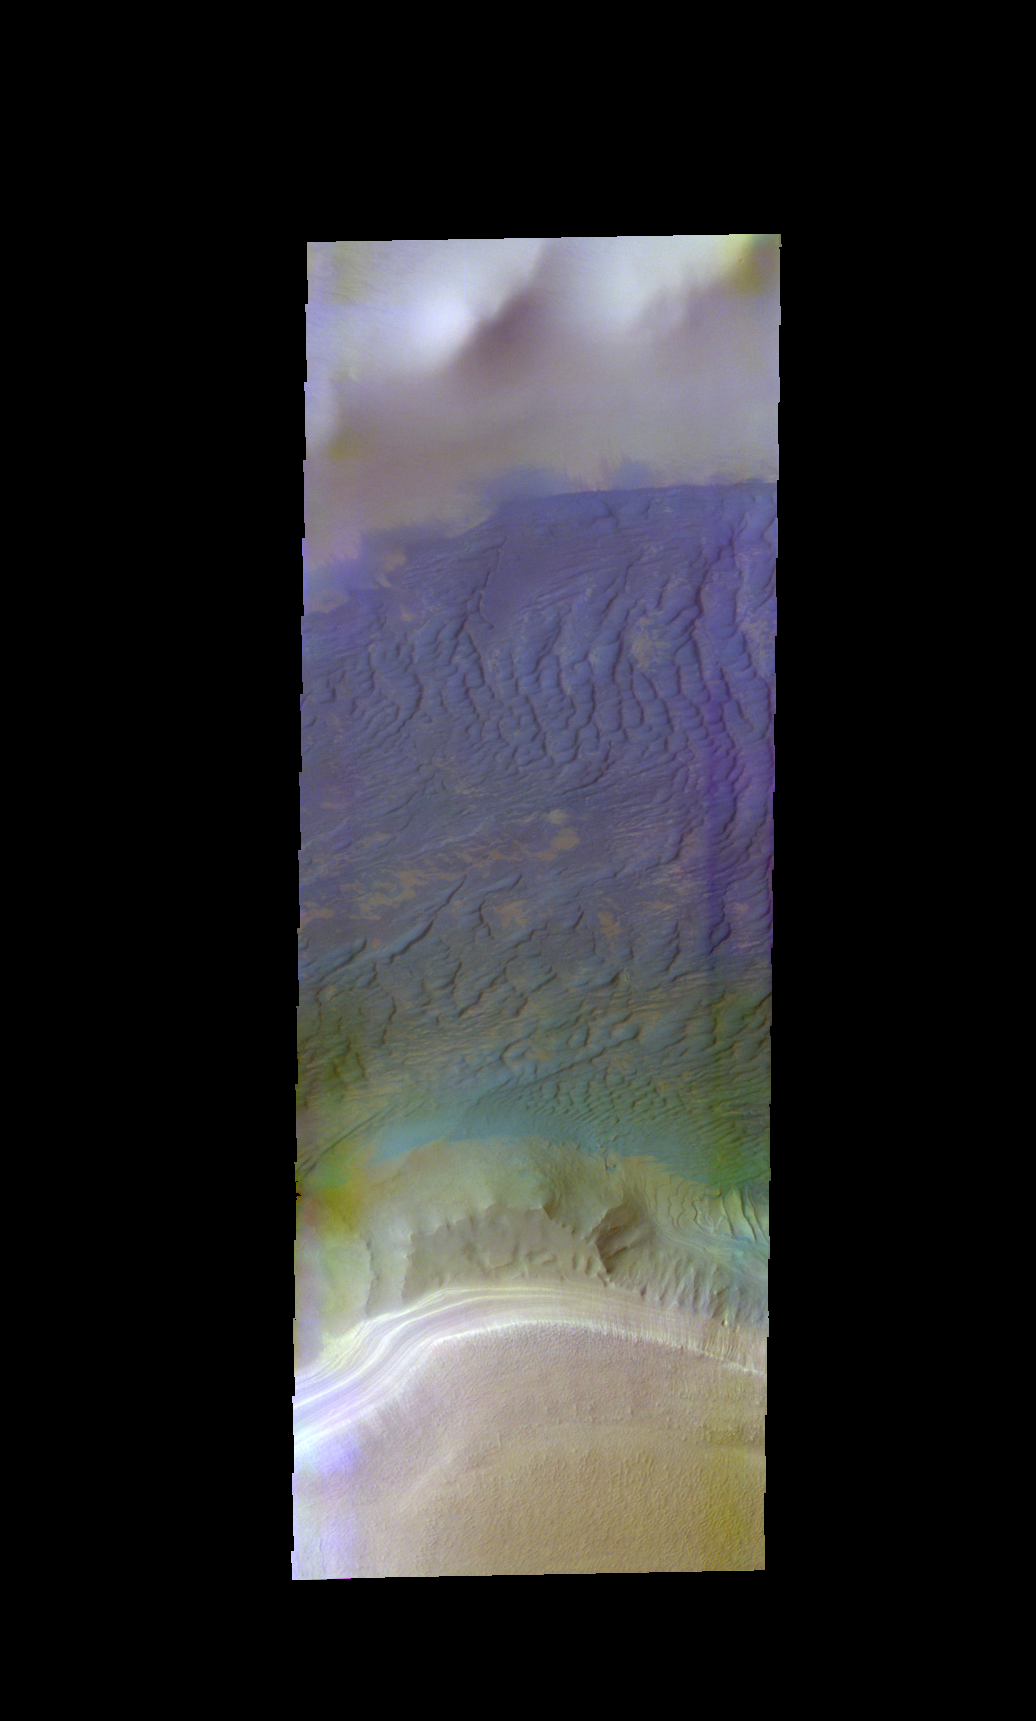

Southern Dunes – False Color

The THEMIS VIS camera contains 5 filters. The data from different filters can be combined in multiple ways to create a false color image. These false color images may reveal subtle variations of the surface not easily identified in a single band image. Today’s false color image shows the region just west of the dune/polar cap image from earlier this week. The polar cap is at the bottom of the image.

Credit: NASA/JPL-Caltech/ASU